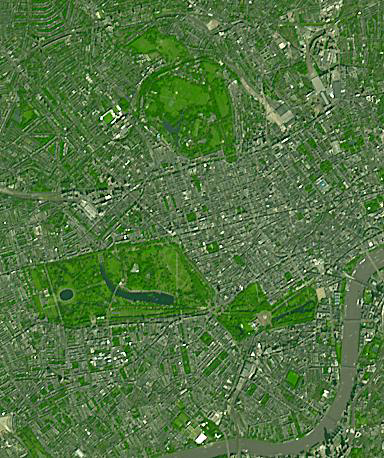

London, England Parks

Three of London’s many parks are found north of the Thames River. Regent’s Park, at the top of the image, was originally a royal hunting ground; now it includes the London Zoo. Hyde Park, in the middle-left of the image, is the largest of the four royal parks, and was established by Henry VIII in 1536; it opened to the public in 1637. Buckingham Palace Garden, at the lower-right of the image, is the largest private garden in London. Today’s garden was designed in 1825 under the reign of George IV. Summer garden parties see over 20,000 guests welcomed into the royal garden each summer. The image was acquired September 8, 2021. Covers an area of 5.8 by 6.9 km, and is located at 0.2 degrees west, 51.5 degrees north.

With its 14 spectral bands from the visible to the thermal infrared wavelength region and its high spatial resolution of about 50 to 300 feet (15 to 90 meters), ASTER images Earth to map and monitor the changing surface of our planet. ASTER is one of five Earth-observing instruments launched Dec. 18, 1999, on Terra. The instrument was built by Japan’s Ministry of Economy, Trade and Industry. A joint U.S./Japan science team is responsible for validation and calibration of the instrument and data products.

The broad spectral coverage and high spectral resolution of ASTER provides scientists in numerous disciplines with critical information for surface mapping and monitoring of dynamic conditions and temporal change. Example applications are monitoring glacial advances and retreats; monitoring potentially active volcanoes; identifying crop stress; determining cloud morphology and physical properties; wetlands evaluation; thermal pollution monitoring; coral reef degradation; surface temperature mapping of soils and geology; and measuring surface heat balance.

The U.S. science team is located at NASA’s Jet Propulsion Laboratory in Pasadena, Calif. The Terra mission is part of NASA’s Science Mission Directorate, Washington.

Credit: NASA/METI/AIST/Japan Space Systems, and U.S./Japan ASTER Science Team